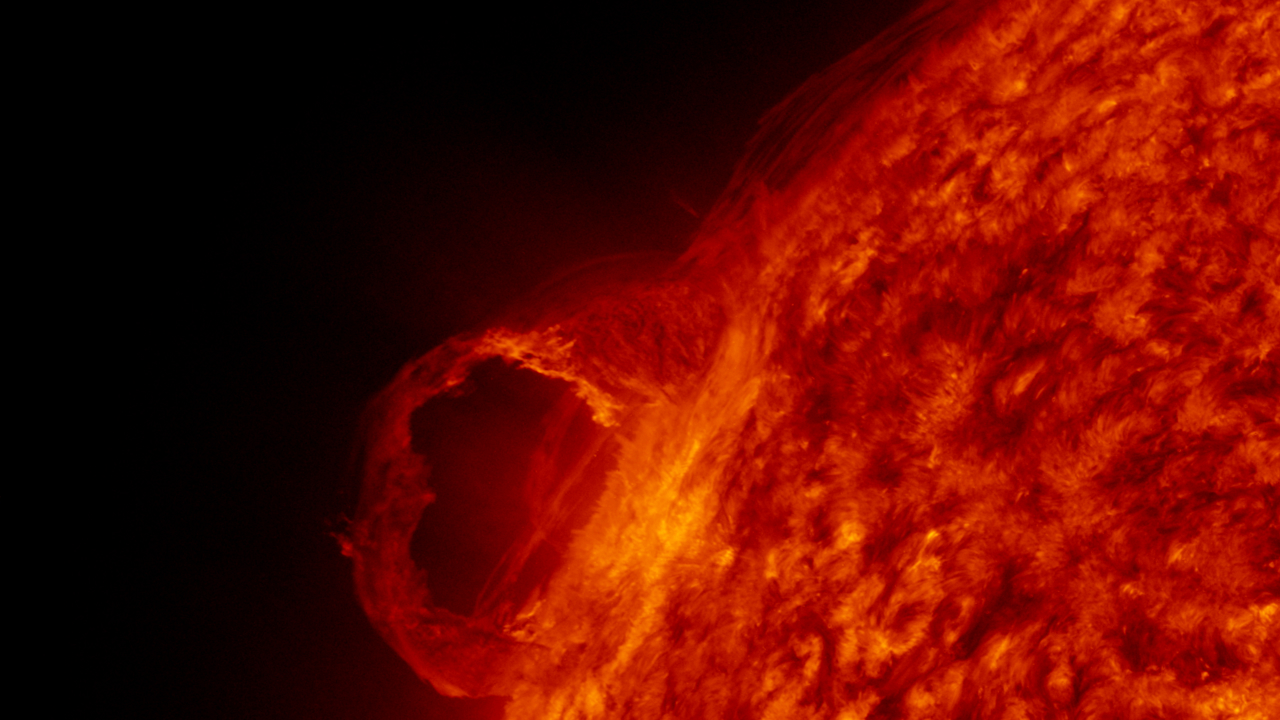

AIA red 2 (00116)

A detail view of a filament launch in the SDO AIA 304 band.

Credit: NASA/GSFC/SVS/SDO